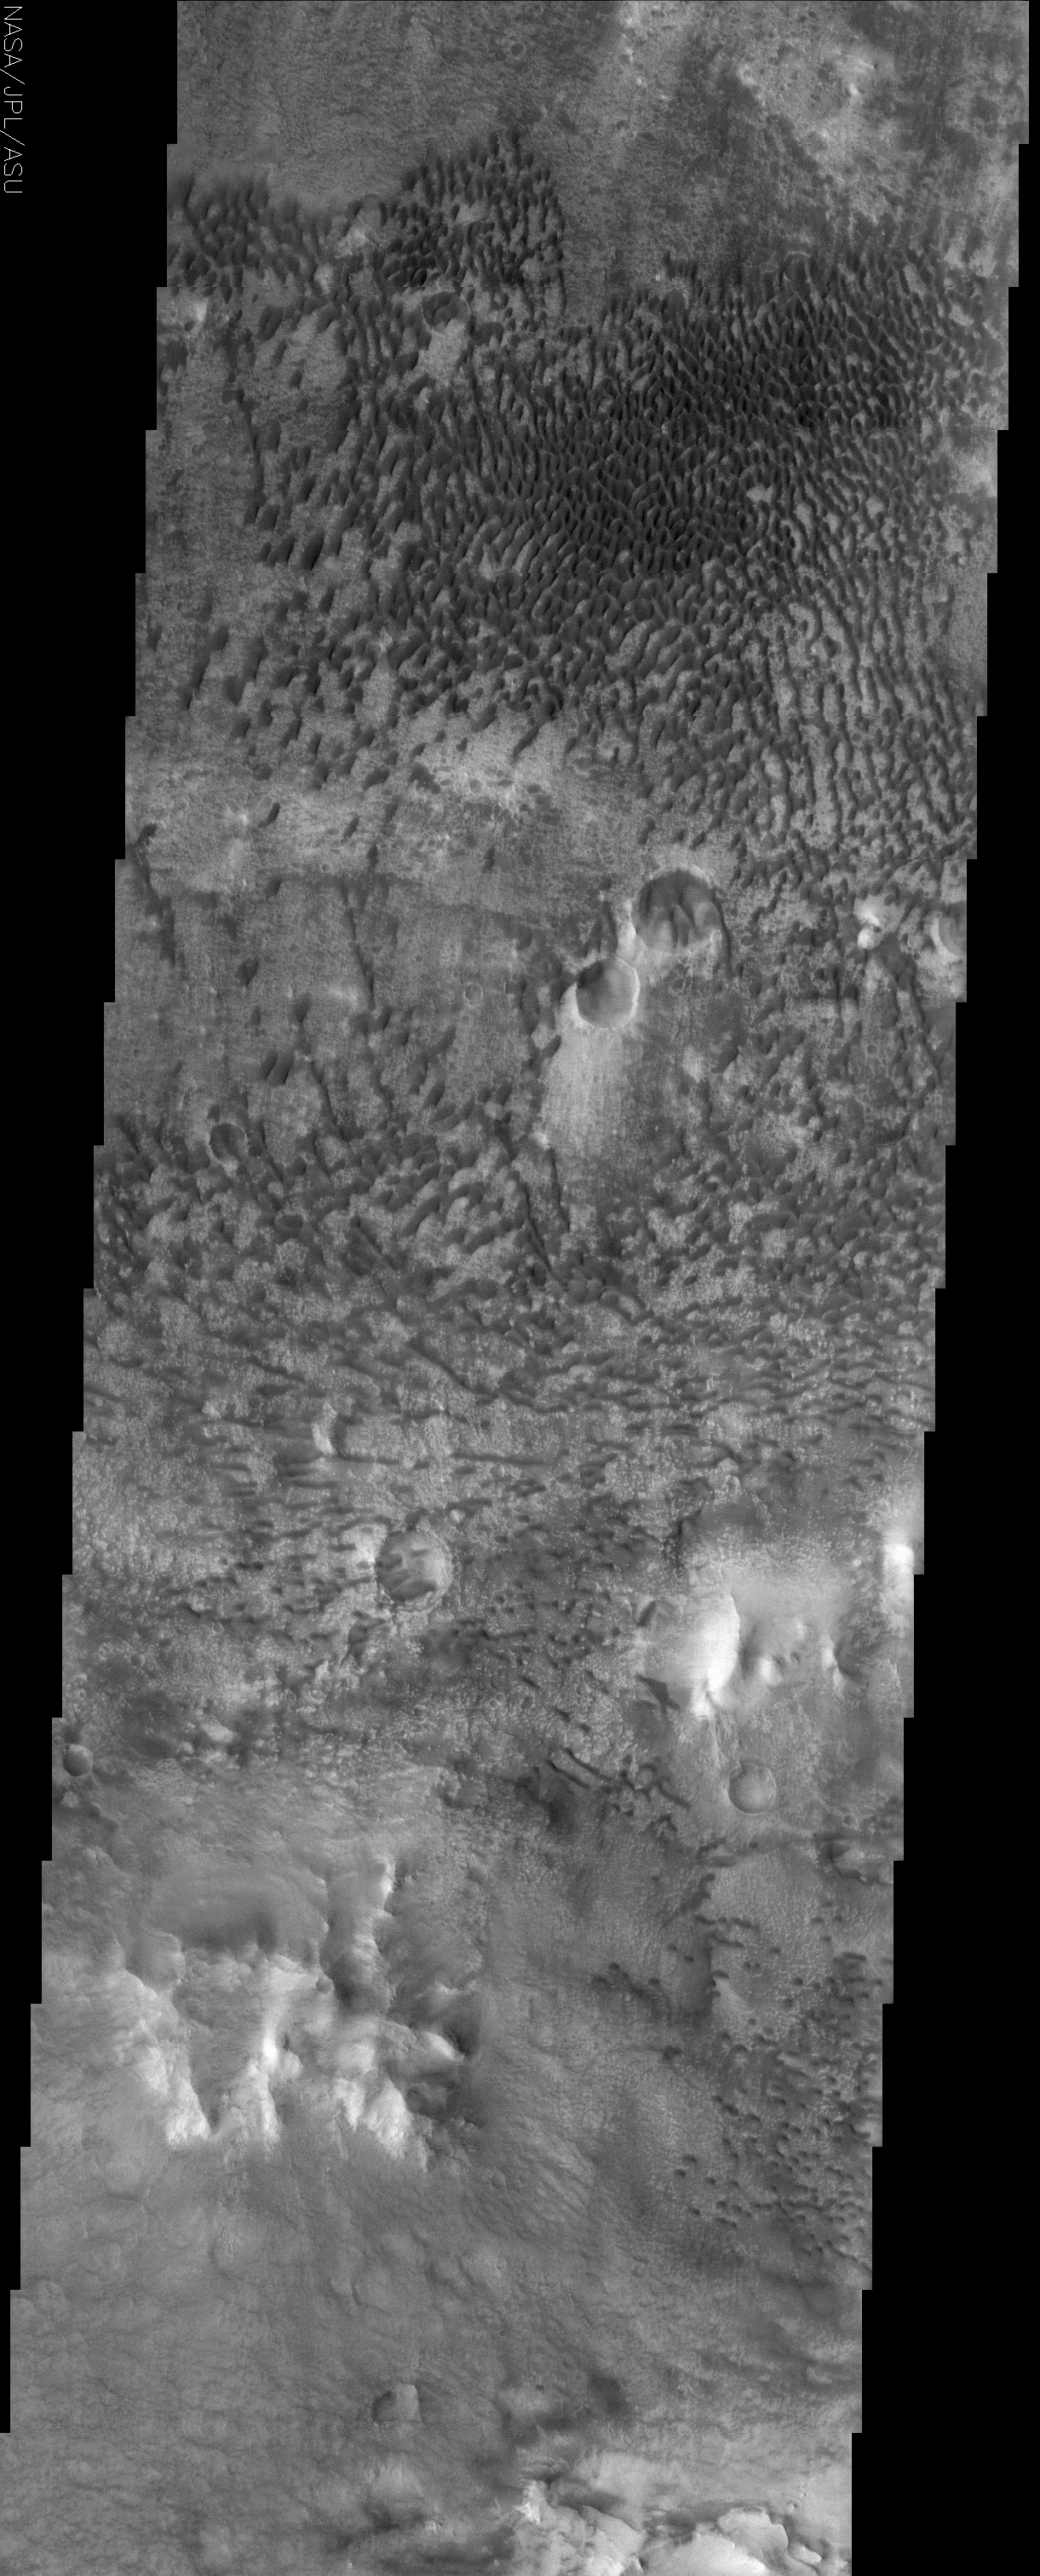

Floor of Baldet Crater

(Released 13 June 2002)

The Science
This THEMIS visible image shows a remarkable array of dunes on the floor of a large impact crater named Baldet located near 22.8° N. Many of the dunes in this region are isolated features, with large, sand-free “interdune” surfaces between the individual dunes. These isolated dunes typically occur in regions where there is a limited supply of sand. Any sand that is present moves rapidly across the interdune surfaces, which in many cases are hardened surfaces over which the sand can easily bounce, or “saltate.” When this loose sand lands on a dune it cannot travel as quickly and is trapped within the dune. In some areas within this sand mass the dunes have grown together to form crescent dunes and dune ridges. The dunes in this image are likely active today, slowly migrating across the crater floor. THEMIS will re-image this and other dunes throughout the Mars Odyssey mission to search for any evidence of dune motion over time. Based on the asymmetrical shape of the dunes, the wind direction over much of the dune field appears to be from the right (west) or upper right (northwest). However, the topography of the crater floor apparently produces complex wind patterns within the dune field, as can be seen by the different orientations of the dunes. For example the dunes in the lower portion of the image appear to be somewhat symmetrical and aligned east-west, suggesting that the wind in this region blows from both the north (top) and south (bottom).

The Story

A fuzzy “carpet” of sand dunes covers the floor of a large impact crater, which you can see almost in full in the context image to the right. While the dunes give this area a plush, tufted look, there actually isn’t a lot of sand in this area. How can you tell? Large, sand-free spaces exist in between the dunes, and those usually occur when sand particles are sparse. You can see these “interdune spaces” better if you click on the image for the more detailed view.

The sand that is present on the crater floor doesn’t just drift, it hops or bounces across the hardened surface. Given the very thin Martian atmosphere, the wind doesn’t have the strength to pick up grains of sand and transport them very far. So, the sand simply skips across the land until it is trapped within a dune like the ones in this image.

The wind doesn’t always blow in the same direction, though, so the sand hops and skips in different directions too. Based on the shape of the dunes at the top of this image, the wind direction over much of the dune field appears to be from the west or northwest. However, the dunes in the lower portion of the image are clearly aligned in a different (east-west) direction, meaning the wind blows in a north-south direction there. Such differences in wind direction are probably due to the topography of the crater floor, which apparently produces complex wind patterns within the dune field. This difference gives the entire dune field a whirly feel.

In some areas within this sand mass the dunes have grown together to form curvy, crescent dunes and long, snaky dune ridges. While some sand dunes on Mars have solidified into stationary landforms, the dunes in this image are probably active today, slowly migrating across the crater floor in tiny leaps and bounds. Keep following THEMIS images to witness this migration over time, because the camera will re-image these and other dunes throughout the Mars Odyssey mission.

Credit: NASA/JPL/Arizona State University